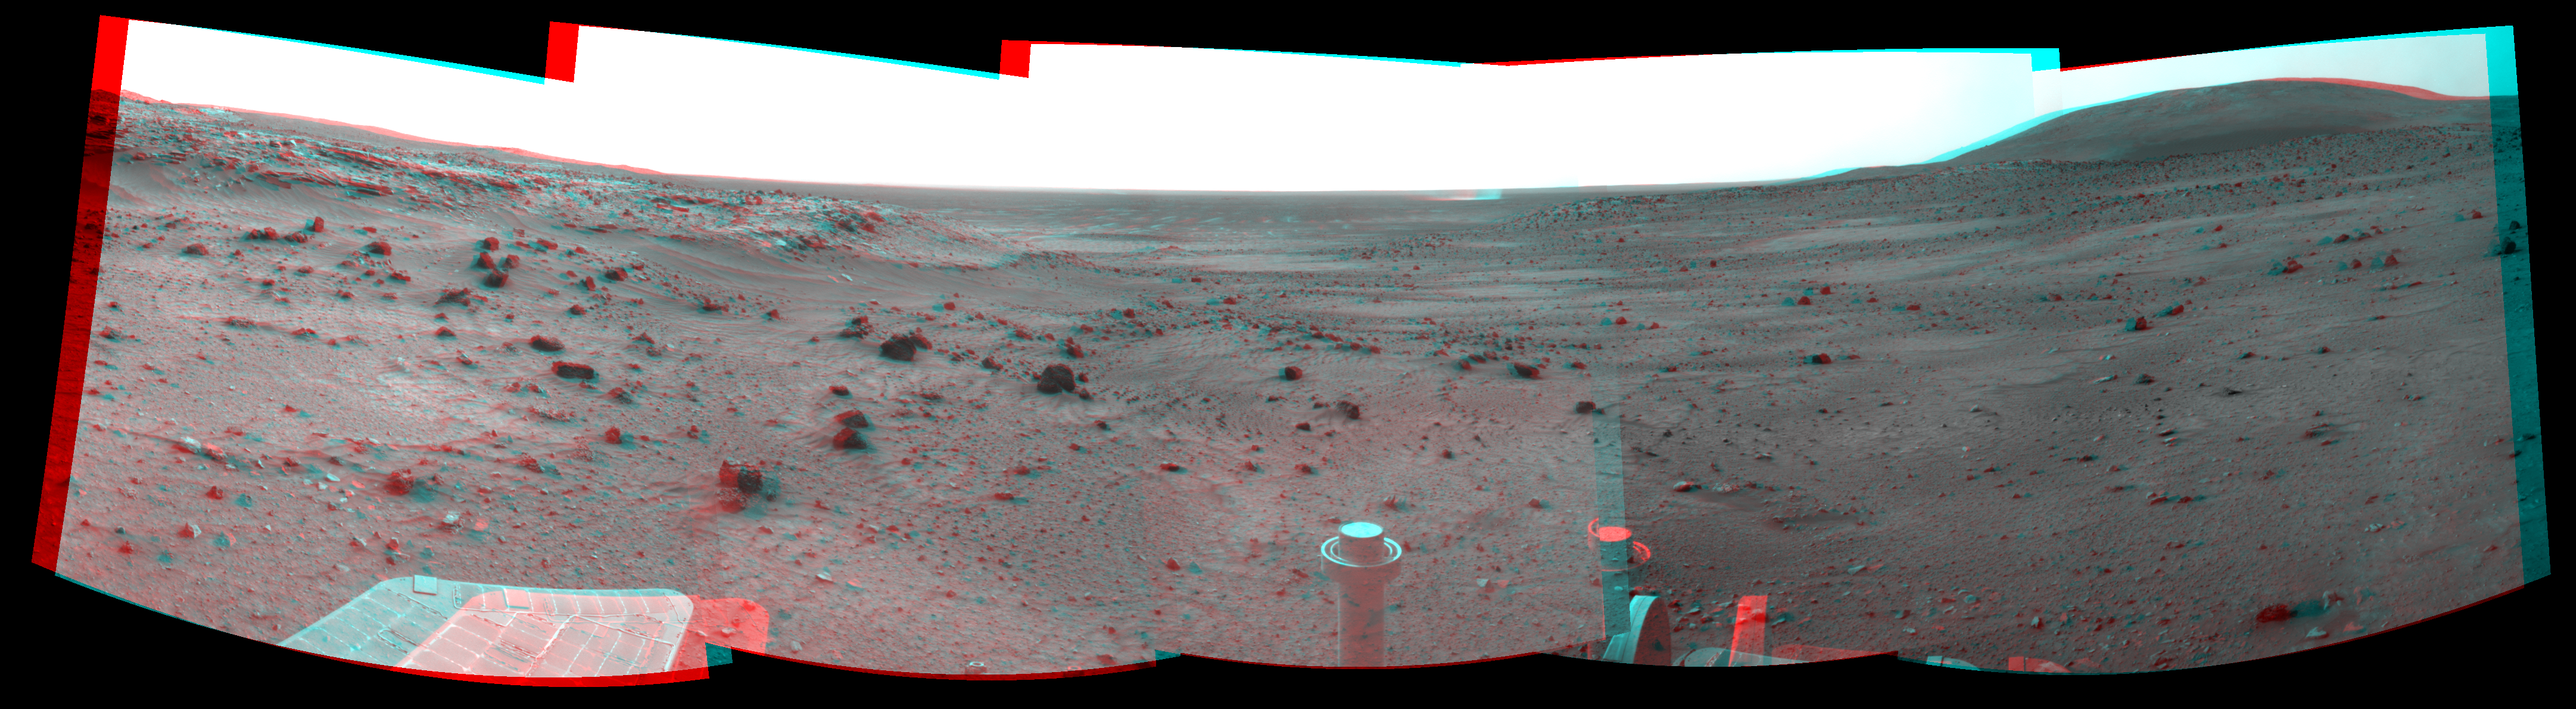

Dust Devil in Spirit’s View Ahead on Sol 1854 (Stereo)

Left-eye view of a color stereo pair for PIA11960

Right-eye view of a color stereo pair for PIA11960

NASA’s Mars Exploration Rover Spirit used its navigation camera to take the images that have been combined into this stereo, 180-degree view of the rover’s surroundings during the 1,854th Martian day, or sol, of Spirit’s surface mission (March 21, 2009).

This view combines images from the left-eye and right-eye sides of the navigation camera. It appears three-dimensional when viewed through red-blue glasses with the red lens on the left.

The rover had driven 13.79 meters (45 feet) westward earlier on Sol 1854.

West is at the center, where a dust devil is visible in the distance. North on the right, where Husband Hill dominates the horizon; Spirit was on top of Husband Hill in September and October 2005. South is on the left, where lighter-toned rock lines the edge of the low plateau called “Home Plate.”

This view is presented as a cylindrical-perspective projection with geometric seam correction.

Credit: NASA/JPL-Caltech